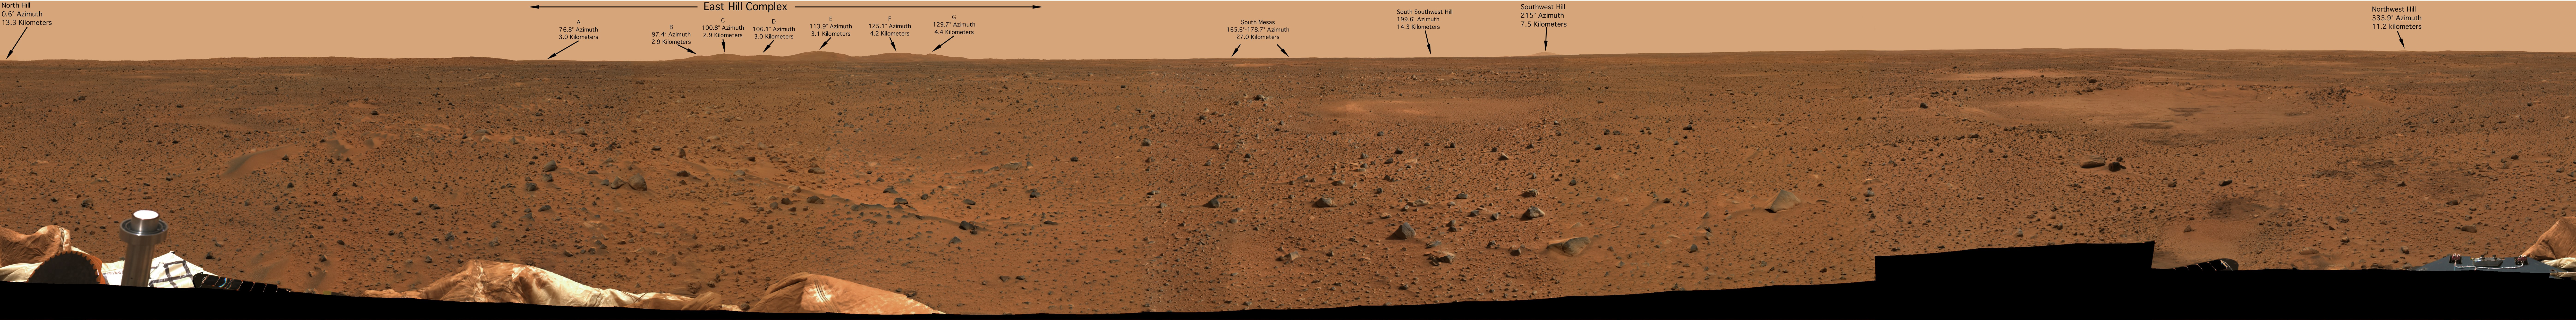

Hills Over Yonder

The arrows in this 360-degree panoramic view of the martian surface identify hills and craters on the martian horizon that scientists can easily find with orbiters Mars Global Surveyor and Mars Odyssey. The image was taken on Mars by the panoramic camera on the Mars Exploration Rover Spirit.

Credit: NASA/JPL/Cornell